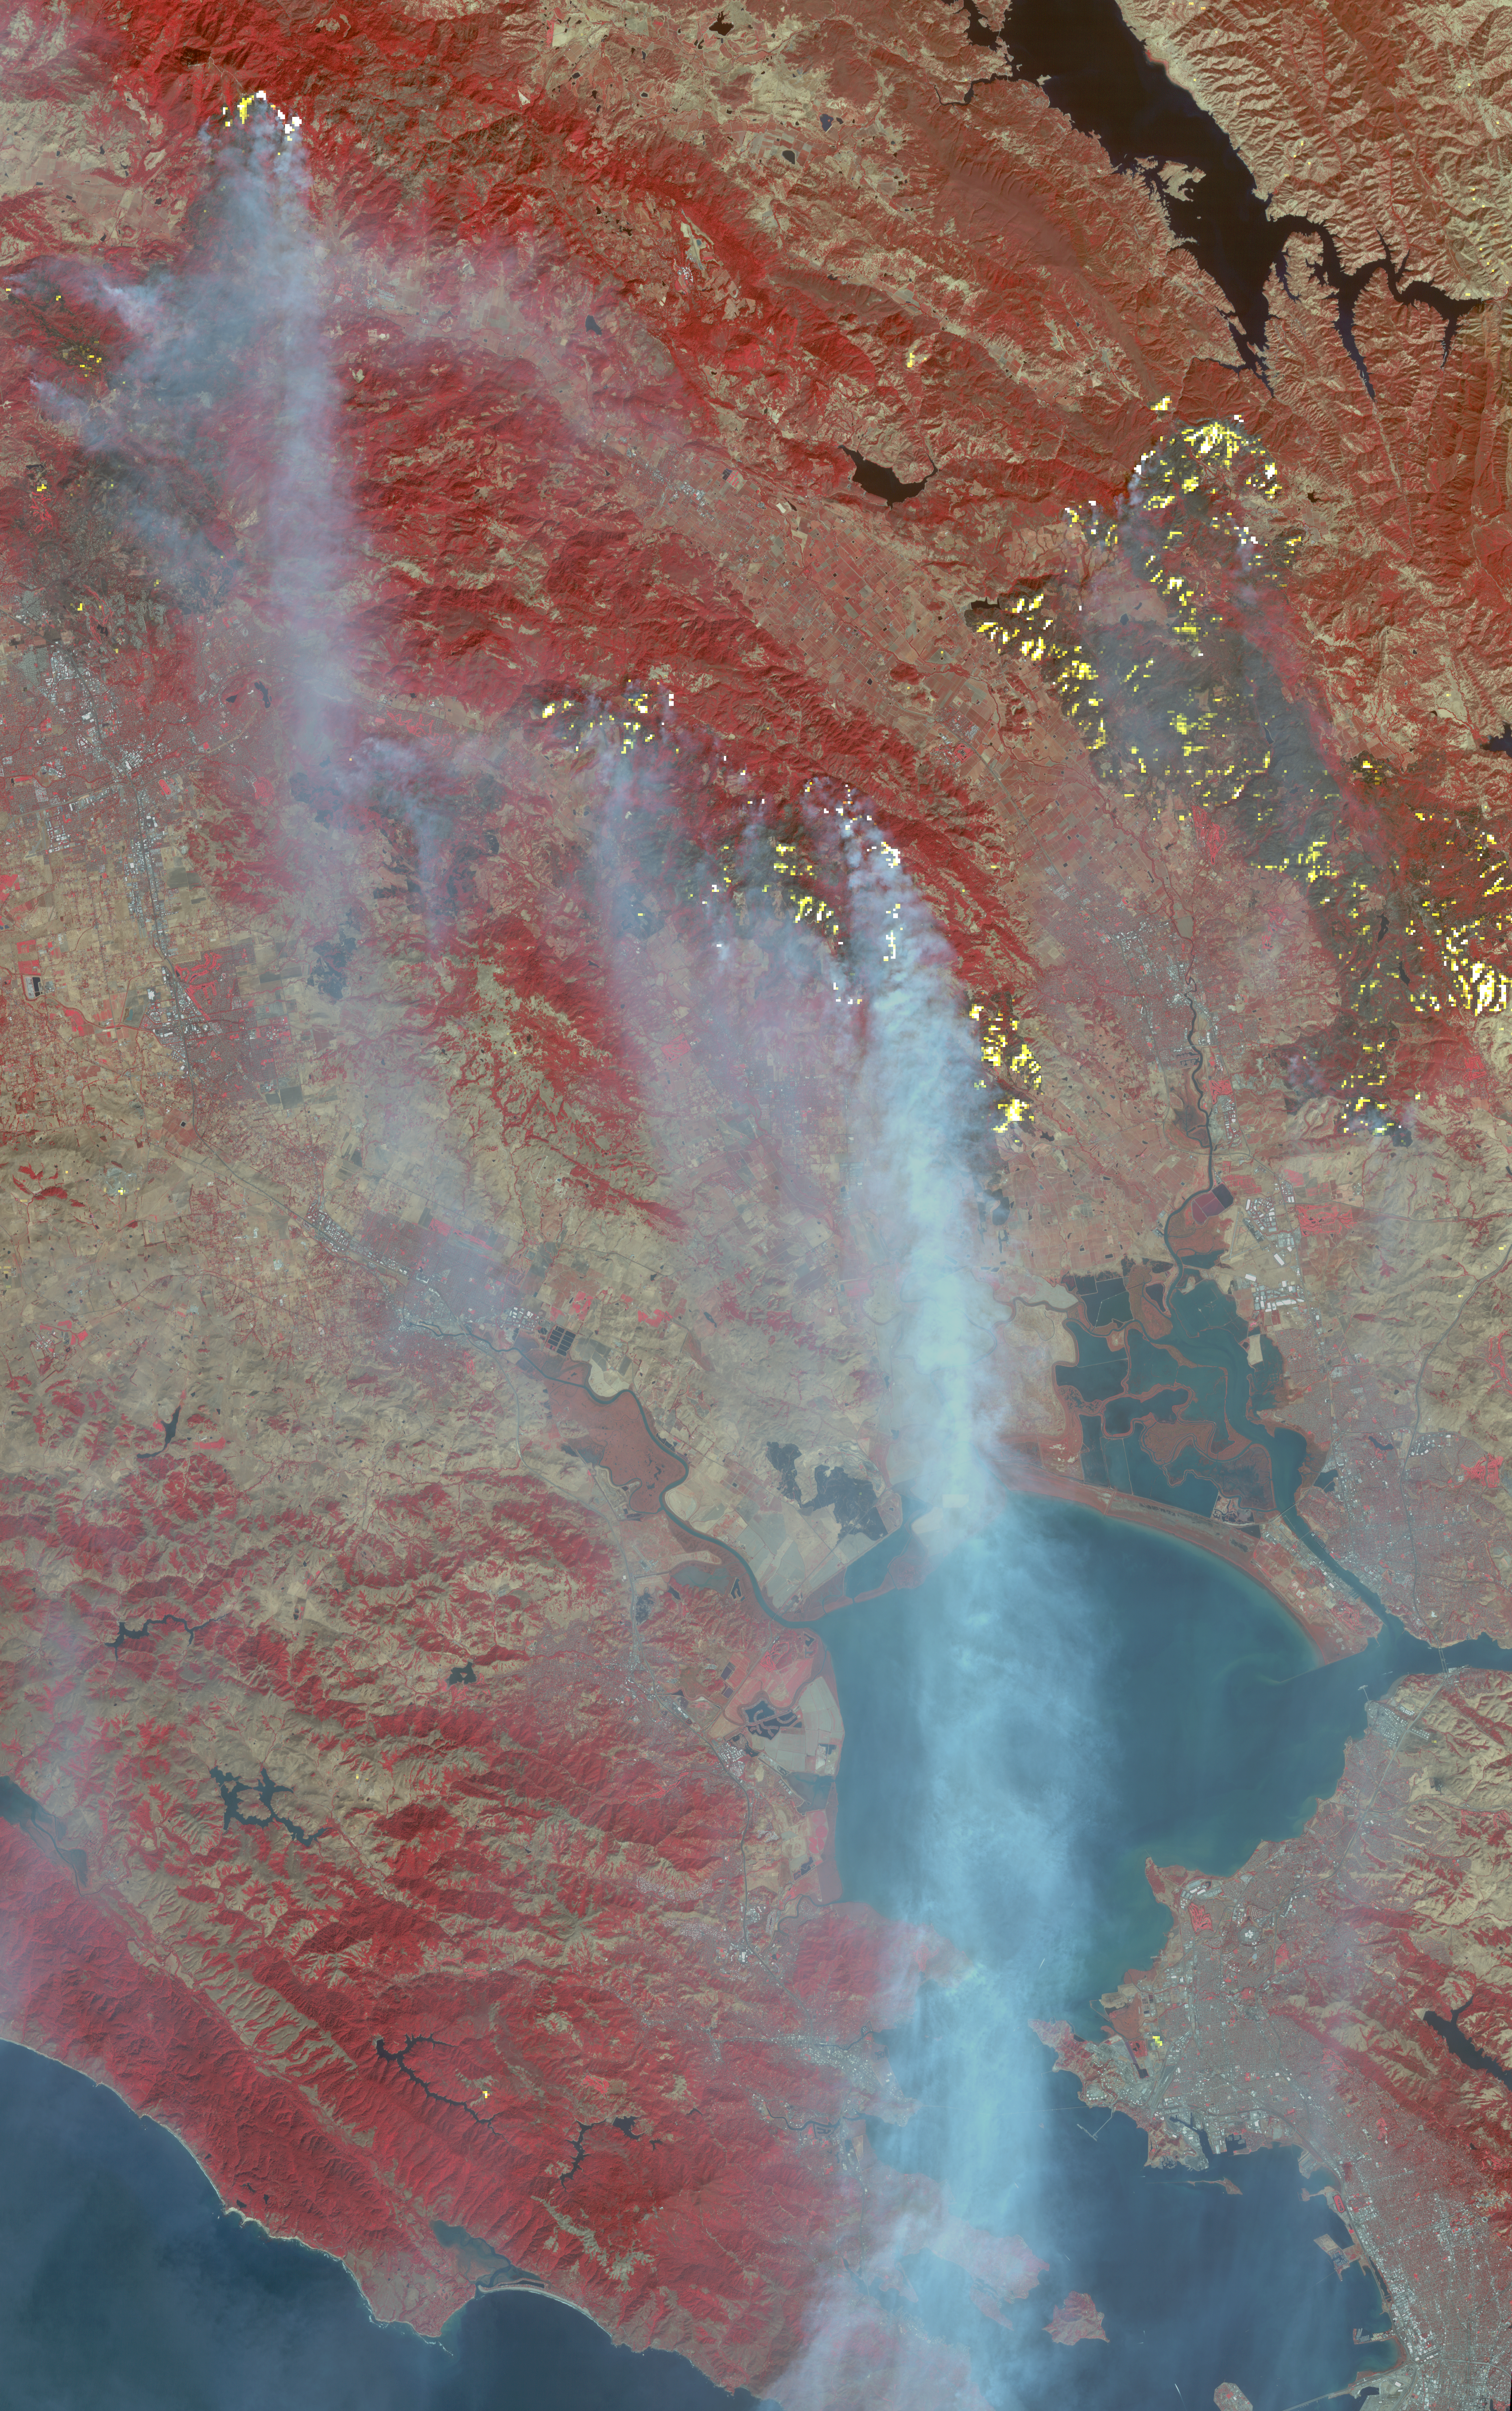

Destructive Northern California Fires Seen in New NASA Satellite Image

The major fires burning in Northern California’s wine country continue to burn relentlessly, forcing additional mass evacuations. The Advanced Spaceborne Thermal Emission and Reflection Radiometer (ASTER) instrument on NASA’s Terra satellite acquired this image the morning of Oct. 12, 2017. The fires have consumed hundreds of thousands of acres, resulting in significant loss of life, injuries and heavy property losses. The city of Santa Rosa is in the upper left corner; Napa is in the upper right; and Sonoma is in the center. In the image, vegetation is depicted in red and smoke is blue-gray. Active fires and hotspots, detected on ASTER’s thermal infrared channels, are in yellow. The background colors have been subdued to make the yellow hotspots more apparent. The image covers an area of 35 by 57 miles (57 by 91 kilometers) and is located near 38.3 degrees north, 122.5 degrees west.

With its 14 spectral bands from the visible to the thermal infrared wavelength region and its high spatial resolution of 15 to 90 meters (about 50 to 300 feet), ASTER images Earth to map and monitor the changing surface of our planet. ASTER is one of five Earth-observing instruments launched Dec. 18, 1999, on Terra. The instrument was built by Japan’s Ministry of Economy, Trade and Industry. A joint U.S./Japan science team is responsible for validation and calibration of the instrument and data products.

The broad spectral coverage and high spectral resolution of ASTER provides scientists in numerous disciplines with critical information for surface mapping and monitoring of dynamic conditions and temporal change. Example applications are: monitoring glacial advances and retreats; monitoring potentially active volcanoes; identifying crop stress; determining cloud morphology and physical properties; wetlands evaluation; thermal pollution monitoring; coral reef degradation; surface temperature mapping of soils and geology; and measuring surface heat balance.

The U.S. science team is located at NASA’s Jet Propulsion Laboratory, Pasadena, Calif. The Terra mission is part of NASA’s Science Mission Directorate, Washington, D.C.

Credit: NASA/METI/AIST/Japan Space Systems, and U.S./Japan ASTER Science Team